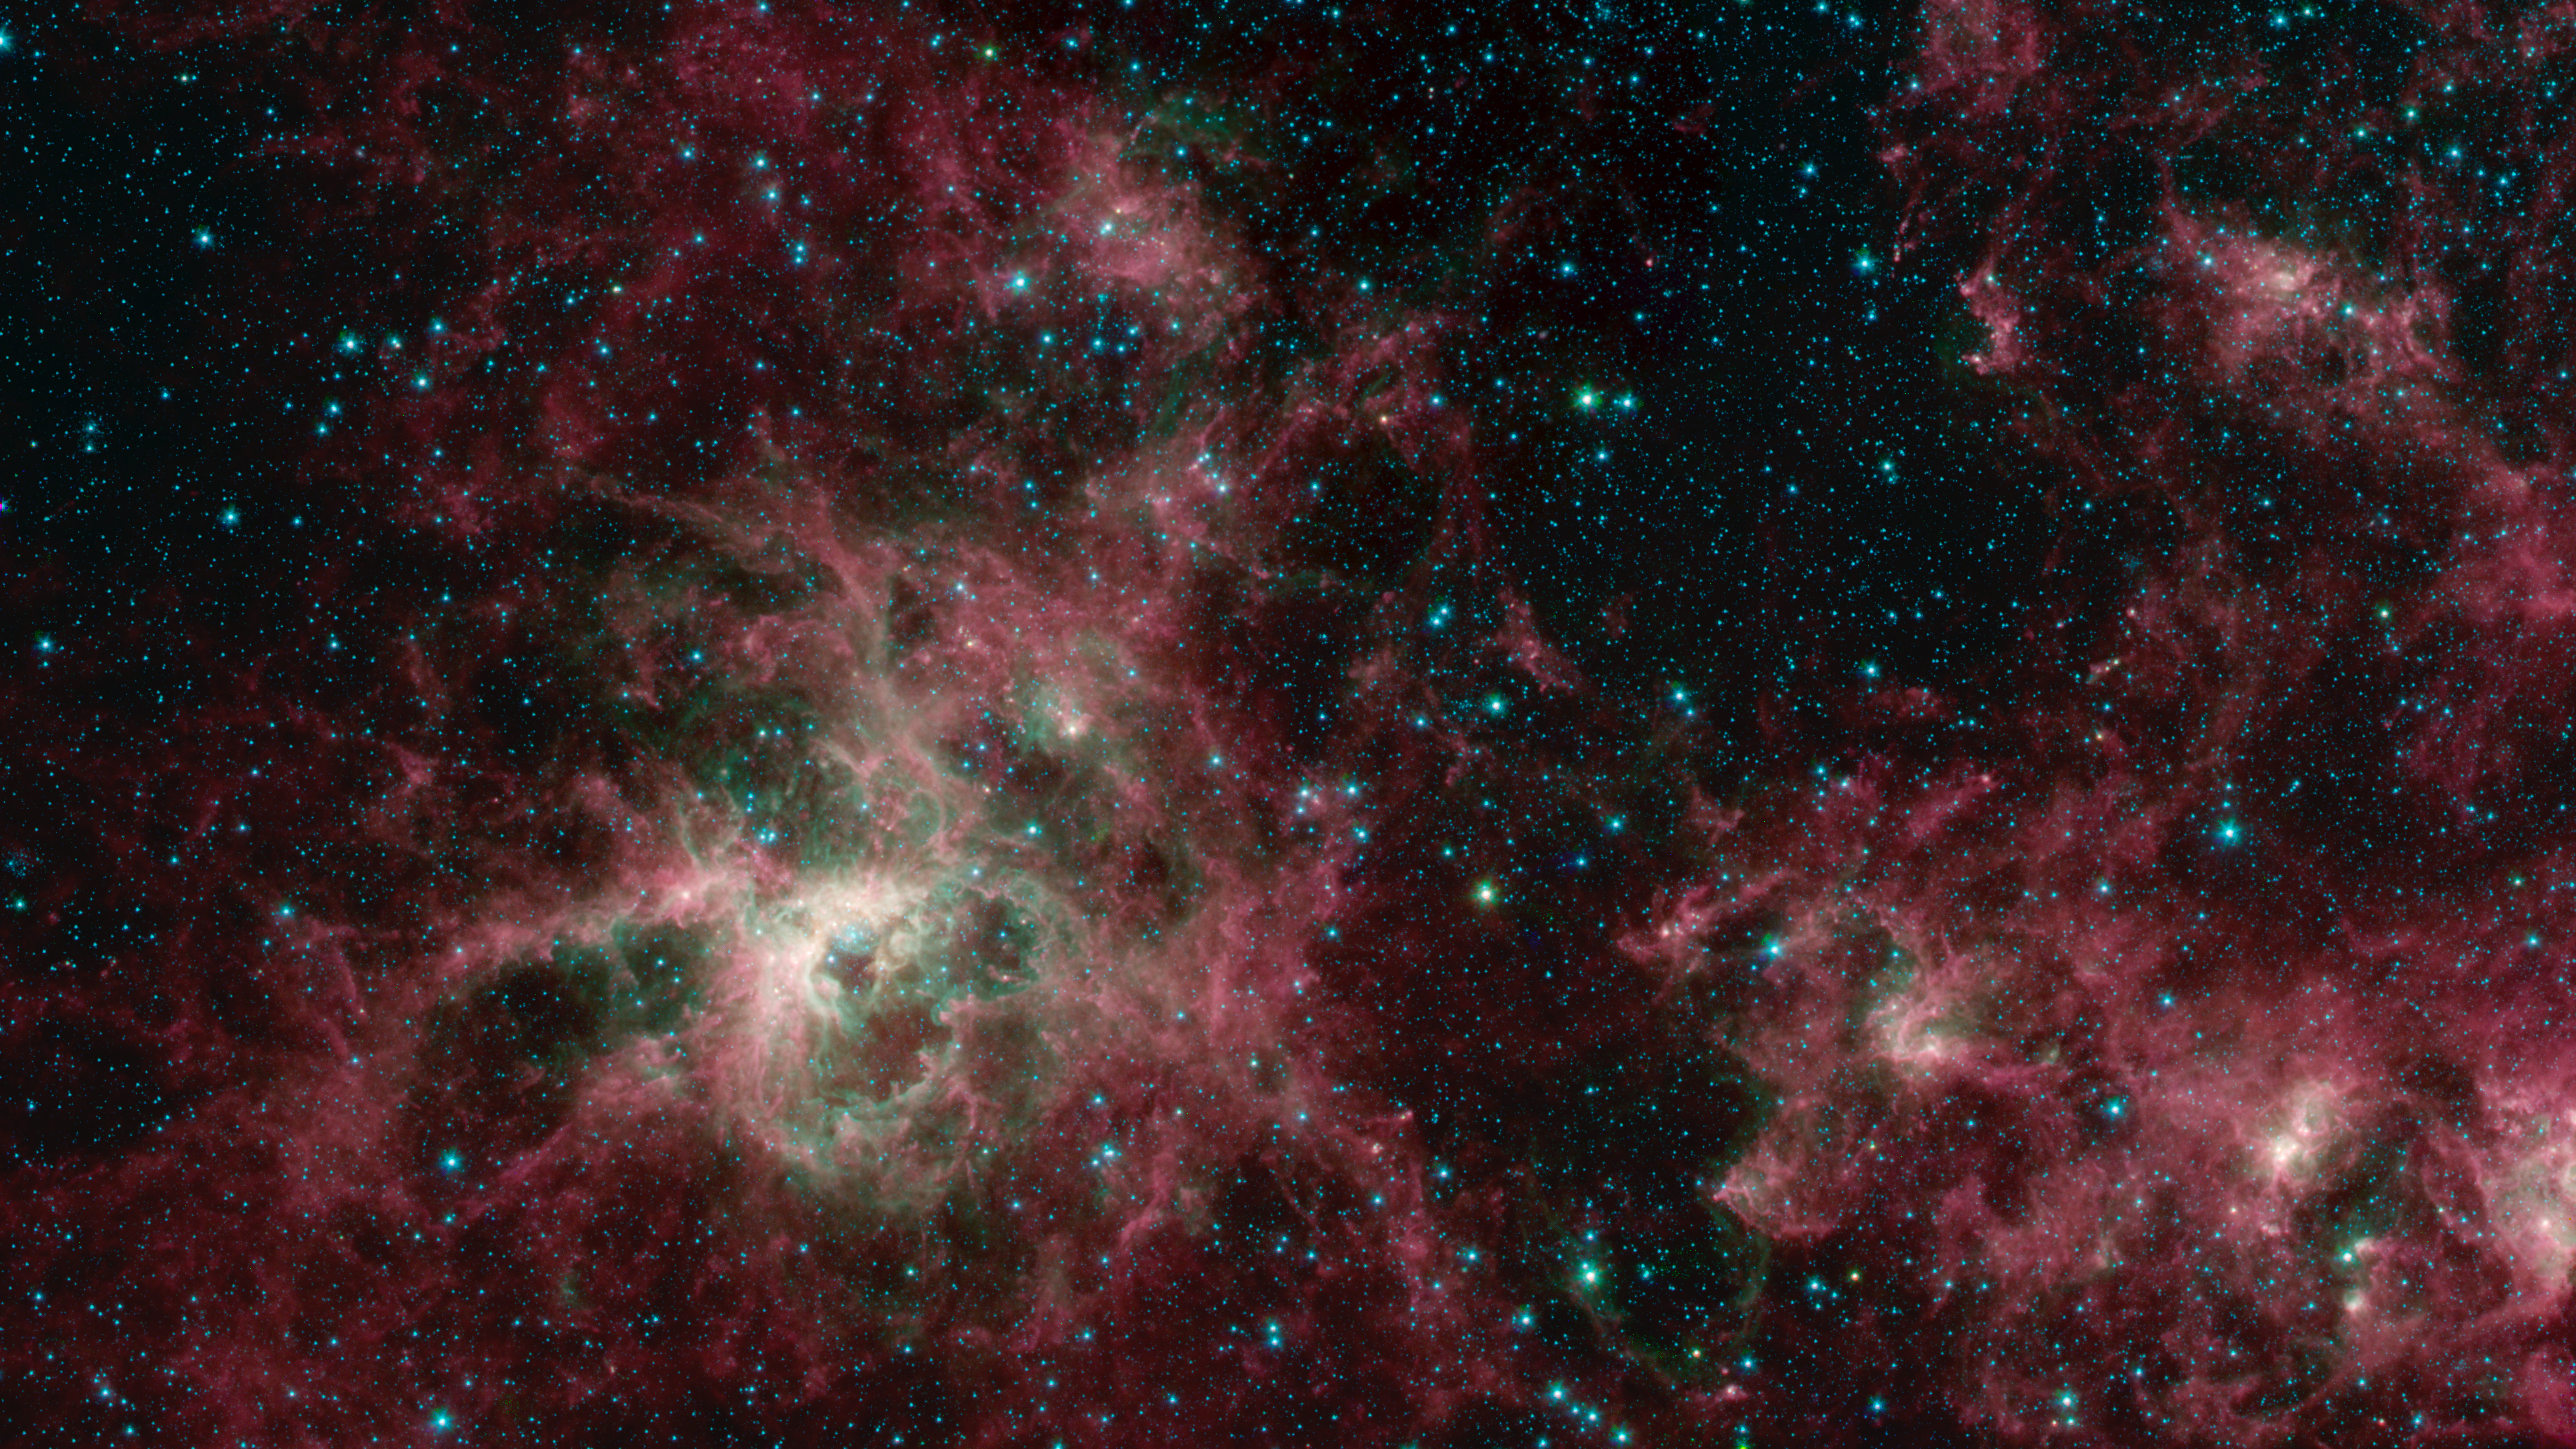

Tarantula Nebula Spitzer 3-Color Image

Figure 1

This image from NASA’s Spitzer Space Telescope shows the Tarantula Nebula in three wavelengths of infrared light, each represented by a different color. The magenta-colored regions are dust composed of molecules called polycyclic aromatic hydrocarbons (PAHs), which are also found in ash from coal, wood and oil fires on Earth. PAHs emit in multiple wavelengths. The PAHs emit in multiple wavelengths, so the magenta color is a combination of red (corresponding to an infrared wavelength of 8 micrometers) and blue (3.6 micrometers). The green color in this image shows the presence of particularly hot gas emitting infrared light at a wavelength of 4.5 micrometers. The stars in the image are mostly a combination of green and blue. White hues indicate regions that radiate in all three wavelengths.

Figure 1 shows the location of Supernova 1987A and the starburst region R136 where massive stars form at a significantly higher rate than anywhere else in the galaxy.

NASA’s Jet Propulsion Laboratory, Pasadena, Calif., manages the Spitzer Space Telescope mission for NASA’s Science Mission Directorate, Washington. Science operations are conducted at the Spitzer Science Center at the California Institute of Technology, also in Pasadena. Caltech manages JPL for NASA.

Credit: NASA/JPL-Caltech